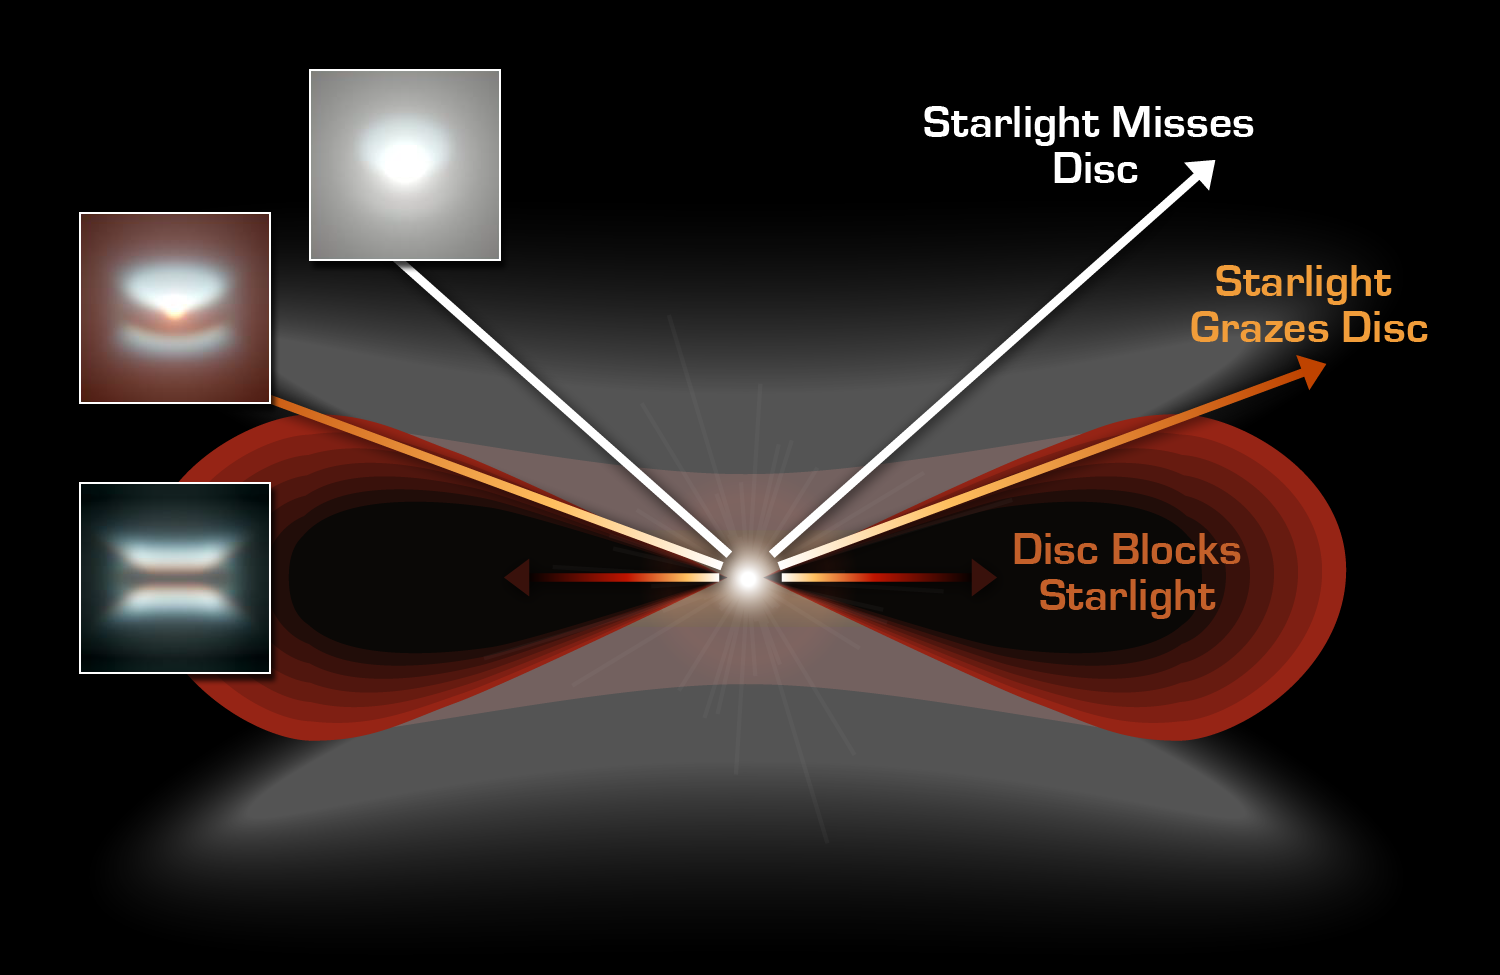

Observing Young Stars: Hitting the 'Sweet Spot'

What does an extremely young planetary system look like? The answer depends on your point of view -- literally! Astronomers are very interested in the chemical composition of the inner regions of discs around young stars; after all, our own solar system formed from similar material. To probe the chemistry of different regions in the disc, you have to view the system at just the right angle.In nature, stars are randomly oriented on the sky, so even though astronomers may be looking at similar objects, the stars' angle of inclination makes them appear different. When looking at a young star system, if your line of sight looks directly down on the star, then the starlight swamps the fainter disc. If you look at the disc edge-on, thick dust in the outer disk blocks all the starlight, and again, you can't get any information about the chemistry of the disc close to the star.If, however, you hit the "sweet spot," as astronomers are calling it, light from the star just grazes the edge of the disc. In this case, the light passes through material in the disc, but is not completely absorbed by the thick dust. This allows astronomers to peer into the inner region of the disc, and sample its chemistry for the building blocks of planets and life.

Credit: NASA/JPL-Caltech/R. Hurt (SSC)